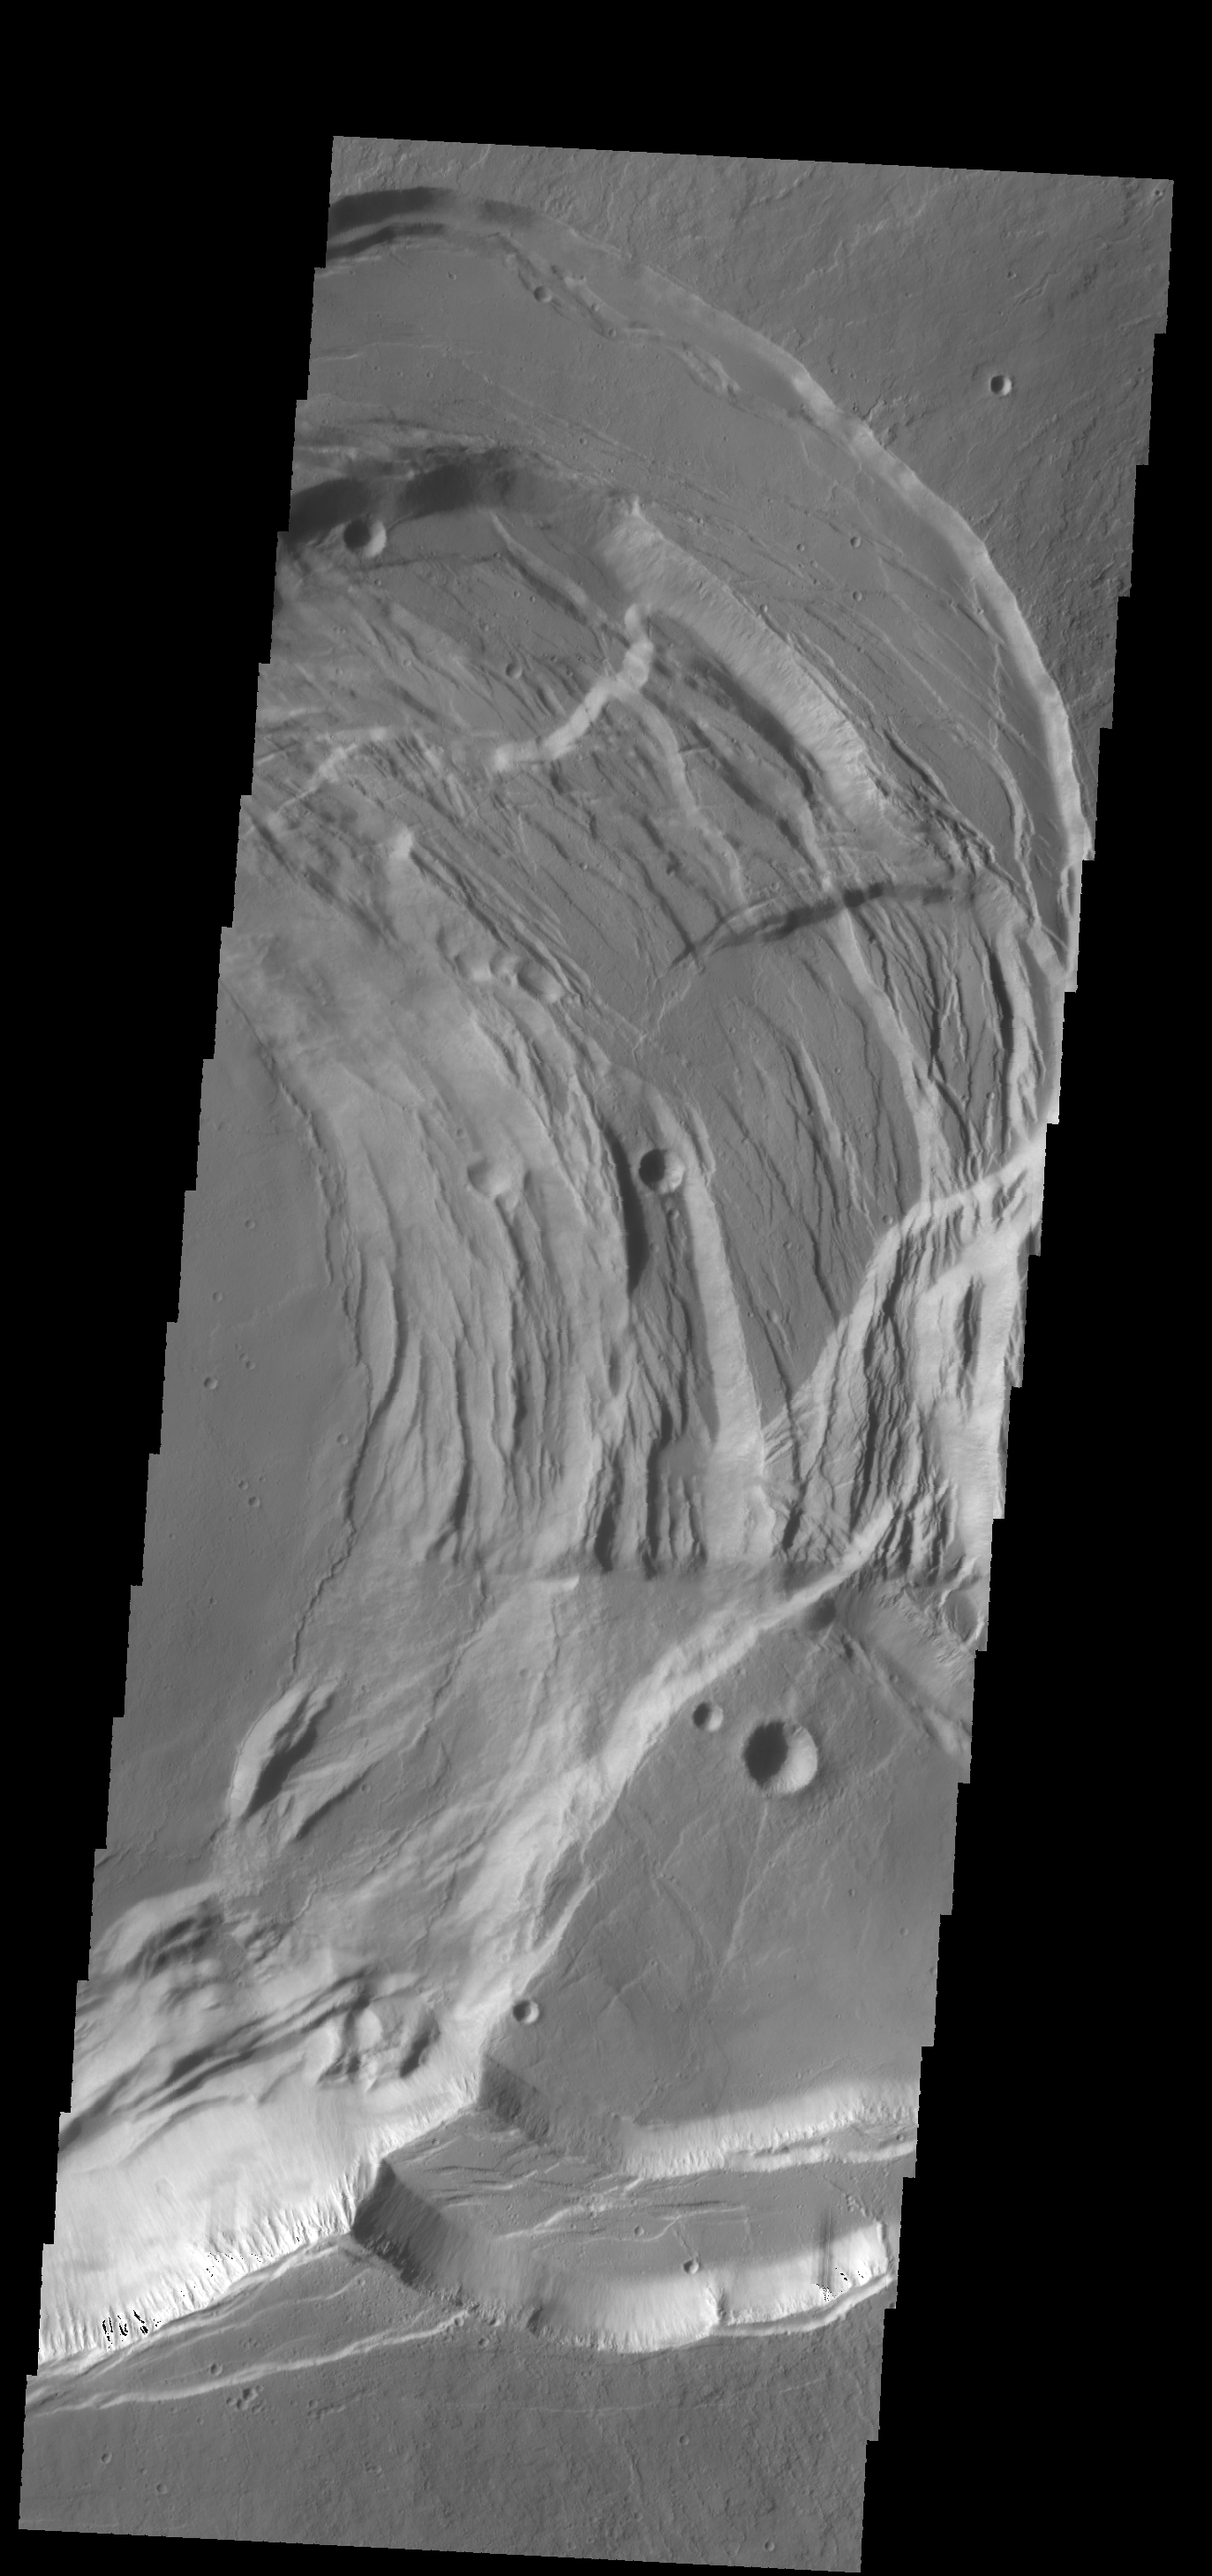

Investigating Mars: Ascraeus Mons

This image shows the eastern part of the complex caldera at the summit of the volcano. Calderas are found at the tops of volcanoes and are the source region for magma that rises from an underground lava source to erupt at the surface. Volcanoes are formed by repeated flows from the central caldera. The final eruptions can pool within the summit caldera, leaving a flat surface as they cool. Calderas are also a location of collapse, creating rings of tectonic faults that form the caldera rim. This image is dominated by the ring of faults that defines the outer margin of the caldera. Ascraeus Mons has several caldera features at its summit.

The Odyssey spacecraft has spent over 15 years in orbit around Mars, circling the planet more than 69000 times. It holds the record for longest working spacecraft at Mars. THEMIS, the IR/VIS camera system, has collected data for the entire mission and provides images covering all seasons and lighting conditions. Over the years many features of interest have received repeated imaging, building up a suite of images covering the entire feature. From the deepest chasma to the tallest volcano, individual dunes inside craters and dune fields that encircle the north pole, channels carved by water and lava, and a variety of other feature, THEMIS has imaged them all. For the next several months the image of the day will focus on the Tharsis volcanoes, the various chasmata of Valles Marineris, and the major dunes fields. We hope you enjoy these images!

Credit: NASA/JPL-Caltech/ASU